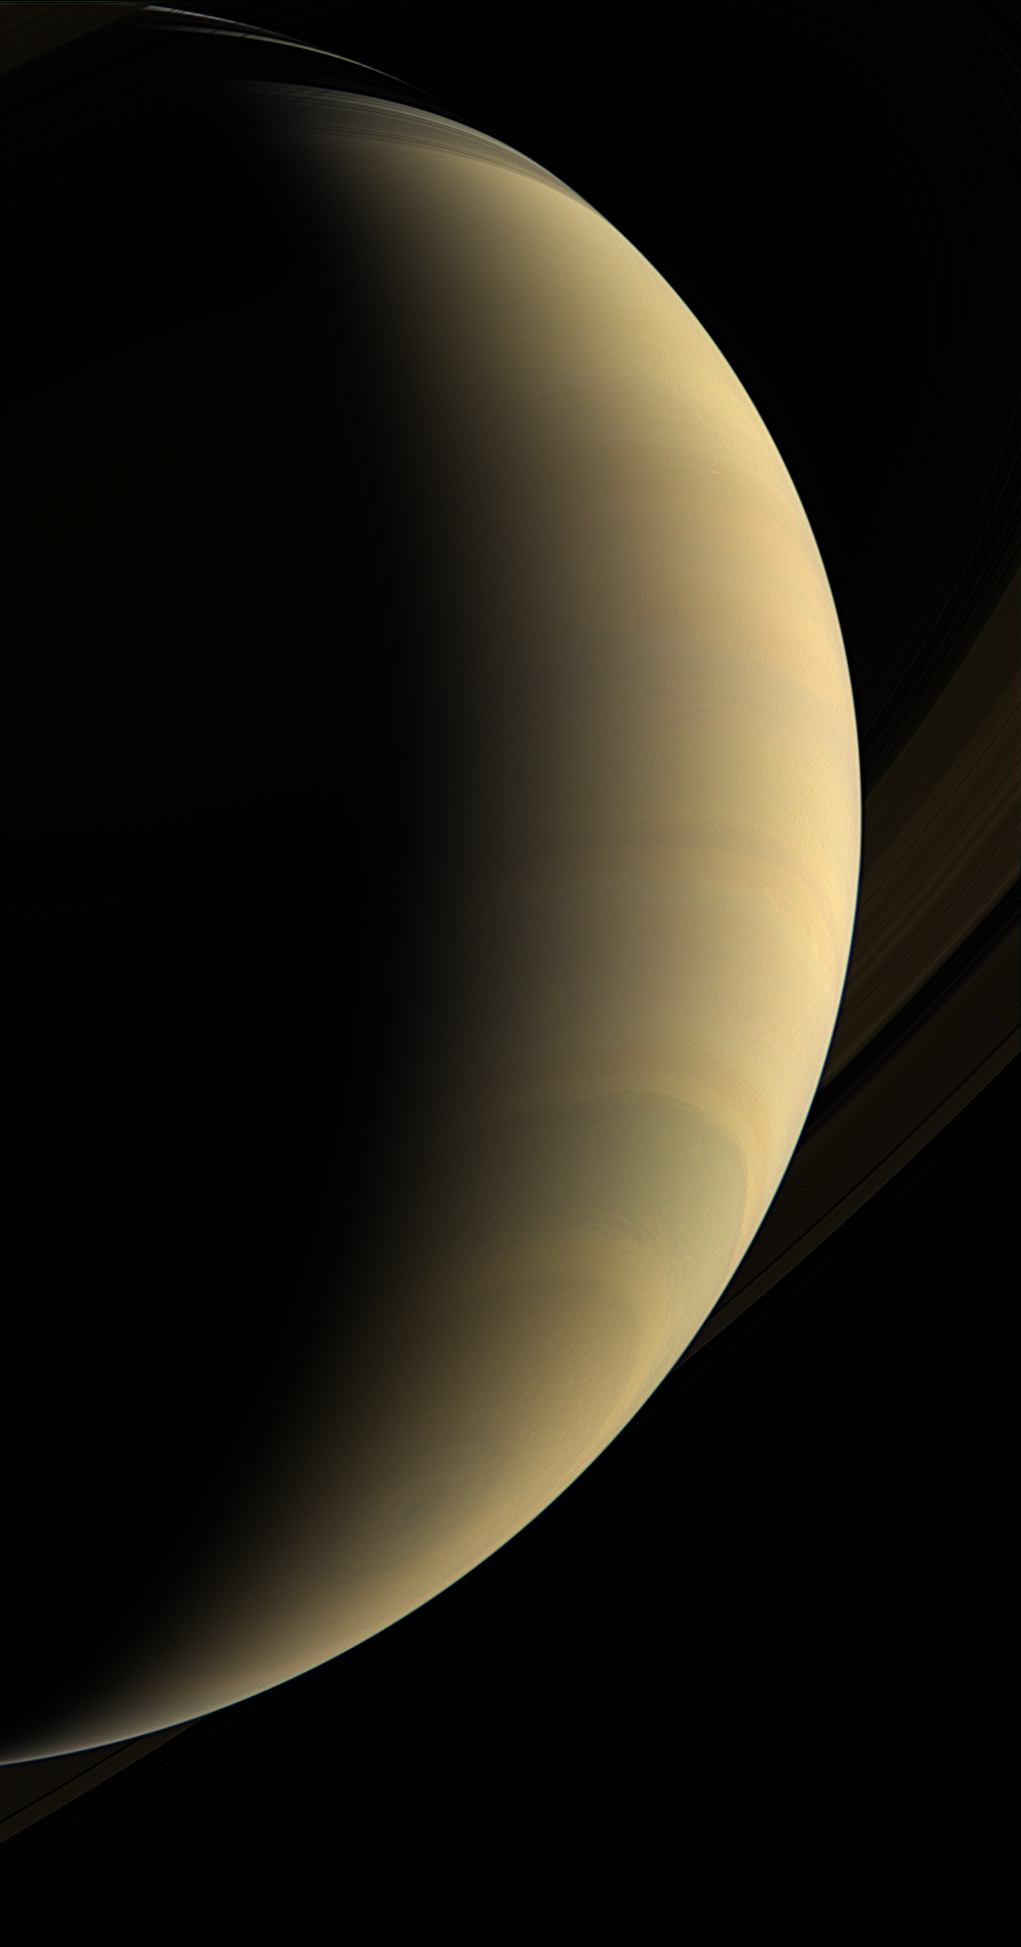

Magnificent Vista

Cassini coasts beneath giant Saturn, staring upward at its gleaming crescent and icy rings.

A great bull’s-eye pattern is centered on the south pole, where a vast, hurricane-like storm spins.

This view looks toward the lit side of the rings from about 26 degrees below the ring plane. The view was acquired about two hours prior to PIA08347.

Images taken using red, green and blue spectral filters were combined to create this natural-color view. The images were obtained with the Cassini spacecraft wide-angle camera on Jan. 30, 2007, at a distance of approximately 1.1 million kilometers (700,000 miles) from Saturn. Image scale is 61 kilometers (38 miles) per pixel.

The Cassini-Huygens mission is a cooperative project of NASA, the European Space Agency and the Italian Space Agency. The Jet Propulsion Laboratory, a division of the California Institute of Technology in Pasadena, manages the mission for NASA’s Science Mission Directorate, Washington, D.C. The Cassini orbiter and its two onboard cameras were designed, developed and assembled at JPL. The imaging operations center is based at the Space Science Institute in Boulder, Colo.

Credit: NASA/JPL/Space Science Institute